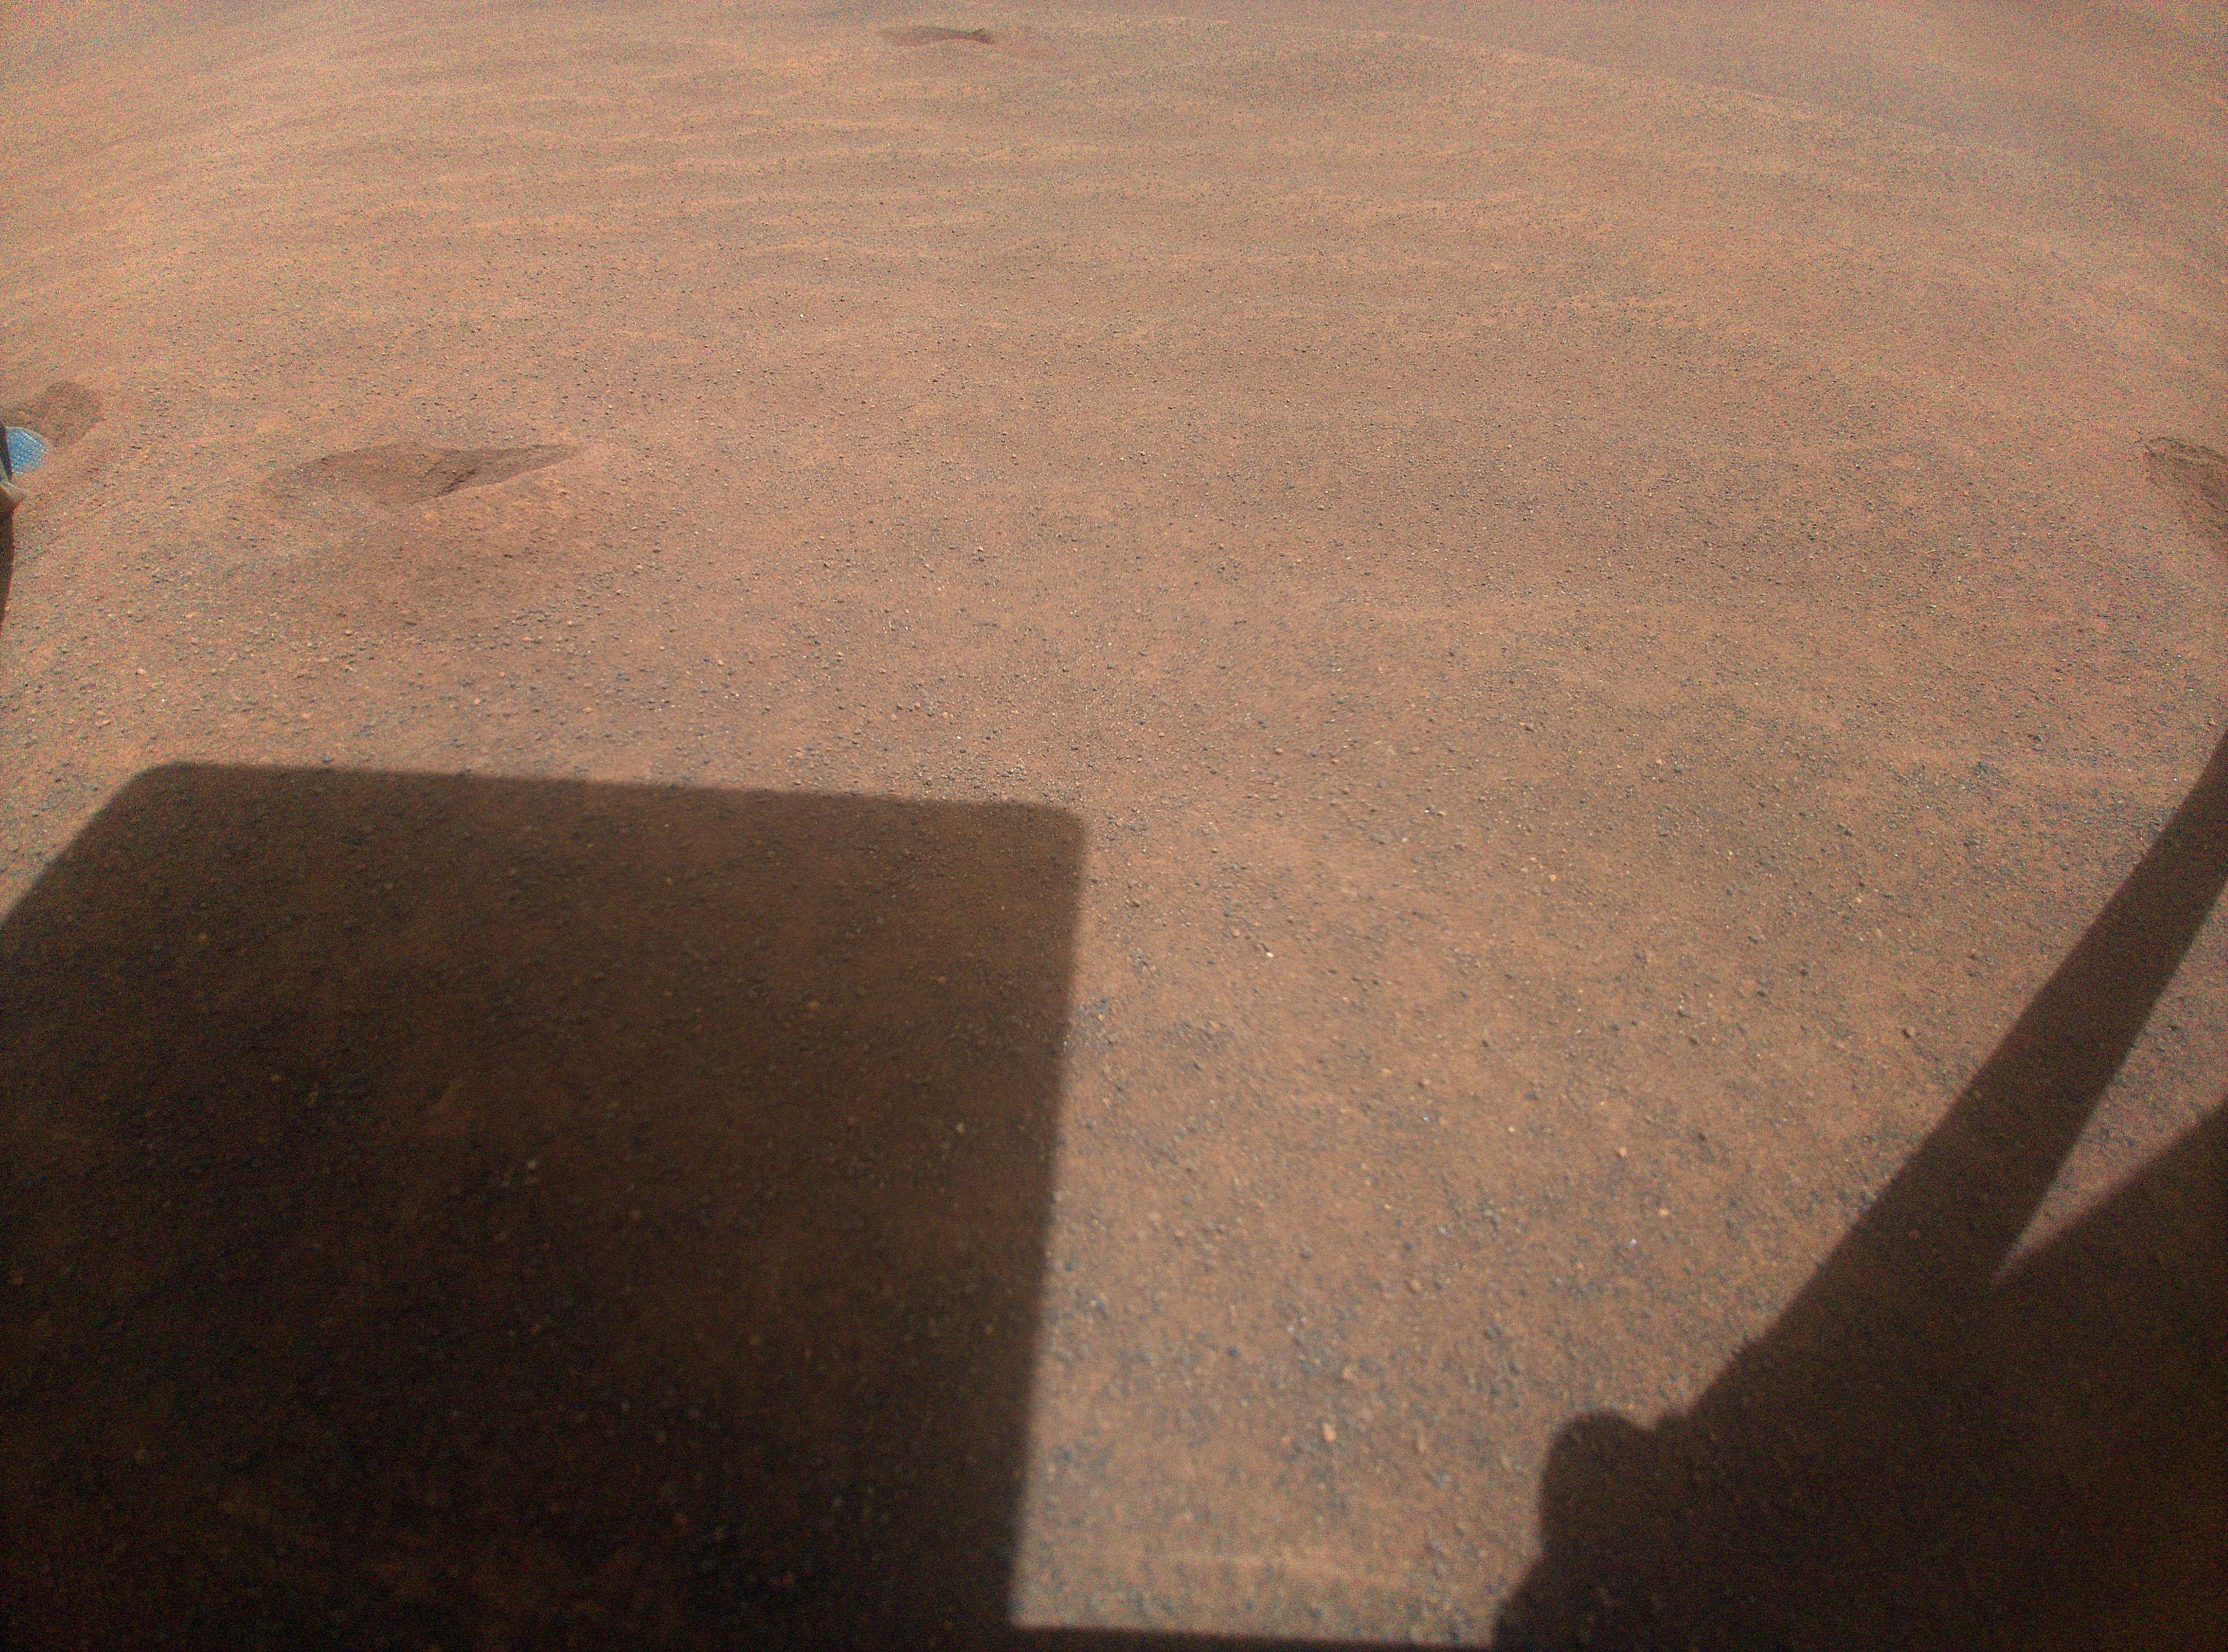

Ingenuity’s View of Sand Going Into Conjunction

NASA’s Ingenuity helicopter captured this view on Nov. 3, 2023, of its parking spot during Mars solar conjunction – a period when the Sun is between Earth and Mars, limiting communications. Ingenuity will use its color camera during this period to take time-lapse images of sand grains to learn more about how they move on the Red Planet. In the upper left of the image, one of the helicopter’s legs is visible just out of frame. Just to the right of that is one of several “footprints” made before the helicopter lifted off on a previous flight to reposition itself.

During conjunction, hot, ionized gas being expelled from the Sun’s corona can potentially corrupt radio signals sent from Earth to NASA’s fleet of Mars spacecraft, leading to unexpected behaviors. So, during this time, engineers don’t send any commands, but the spacecraft do send their health data back to Earth.

After conjunction, scientists will look through Ingenuity’s imagery and see if any sand grains were blown by the wind. They plan to correlate this imagery with weather data collected by NASA’s Perseverance rover, which is parked 3,471 feet (1,058 meters) away during conjunction. Wind and sand are major drivers of change on the Martian landscape, and scientists hope they will better understand these processes by studying the wind strength needed to lift sand particles.

The Ingenuity Mars Helicopter was built by JPL, which also manages the project for NASA Headquarters. It is supported by NASA’s Science Mission Directorate. NASA’s Ames Research Center in California’s Silicon Valley and NASA’s Langley Research Center in Hampton, Virginia, provided significant flight performance analysis and technical assistance during Ingenuity’s development. AeroVironment Inc., Qualcomm, and SolAero also provided design assistance and major vehicle components. Lockheed Space designed and manufactured the Mars Helicopter Delivery System. JPL is managed for the agency by Caltech in Pasadena, California.

Credit: NASA/JPL-Caltech